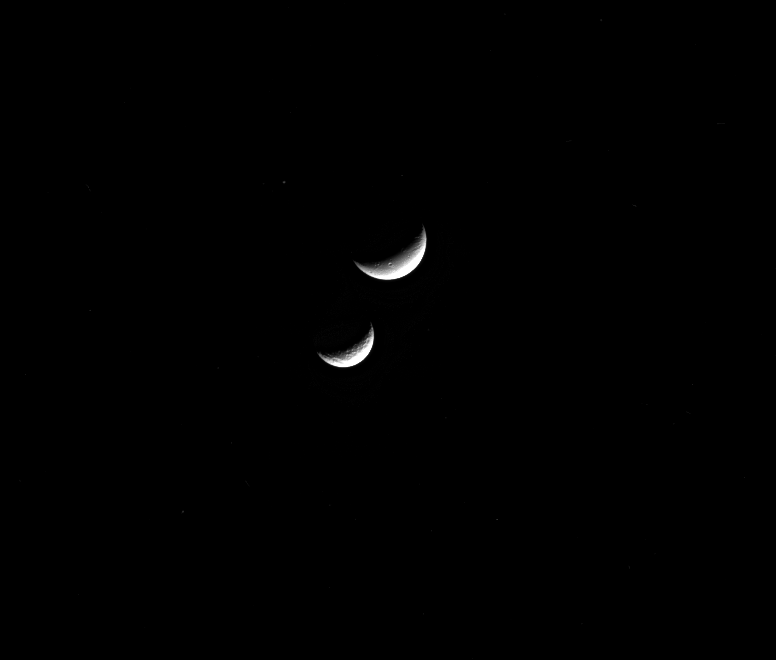

Mother and Daughter

In Greek mythology, Dione was the daughter of Tethys, so we should perhaps not be surprised to see the two eponymous moons together.

In reality, the moons Tethys (660 miles or 1062 kilometers across) and Dione (698 miles or 1123 kilometers across) are not mother and daughter in any sense. They are perhaps more like sisters since scientists believe that they formed out of the same disk around an early Saturn.

Dione in this image is the upper moon, while Tethys is the lower.

This view looks toward the anti-Saturn side of Dione. North on Dione is to the right. The image was taken in visible light with the Cassini spacecraft narrow-angle camera on April 4, 2015.

The view was obtained at a distance of approximately 1.5 million miles (2.4 million kilometers) from Dione. Image scale is 9 miles (14 kilometers) per pixel.

The Cassini mission is a cooperative project of NASA, ESA (the European Space Agency) and the Italian Space Agency. The Jet Propulsion Laboratory, a division of the California Institute of Technology in Pasadena, manages the mission for NASA’s Science Mission Directorate, Washington. The Cassini orbiter and its two onboard cameras were designed, developed and assembled at JPL. The imaging operations center is based at the Space Science Institute in Boulder, Colorado.

Credit: NASA/JPL-Caltech/Space Science Institute